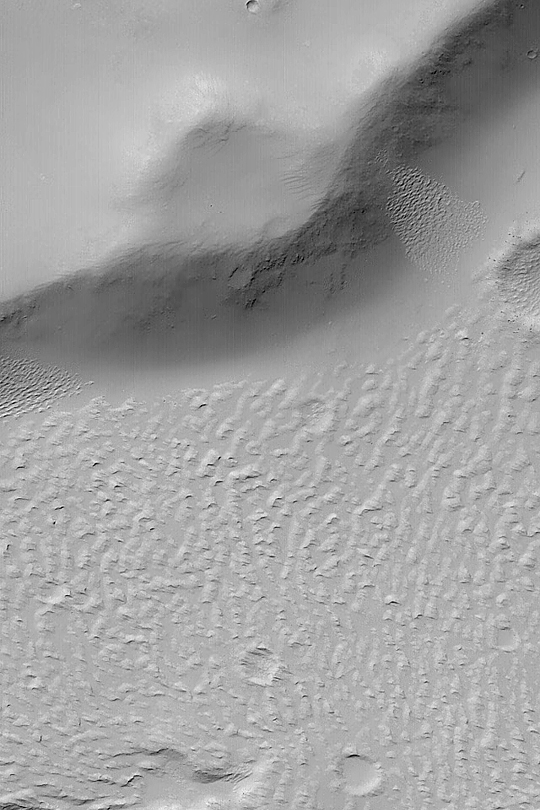

Daedalia Lava Flow Margin

MGS MOC Release No. MOC2-392, 15 June 2003

This Mars Global Surveyor (MGS) Mars Orbiter Camera (MOC) image shows the margin of a lava flow near the edge of a scarp in far western Daedalia Planum. A blanket of dust covers the upland (top 1/3 of picture) and the rugged lava flow (lower 2/3 of picture) surfaces. Wind has eroded fine sediment to form triangular tails on top of the ridges of the old lava flow. This image covers an area 3 km (1.9 mi) wide near 20.1°S, 146.6°W. The picture is illuminated from the upper left.

Credit: NASA/JPL/Malin Space Science Systems